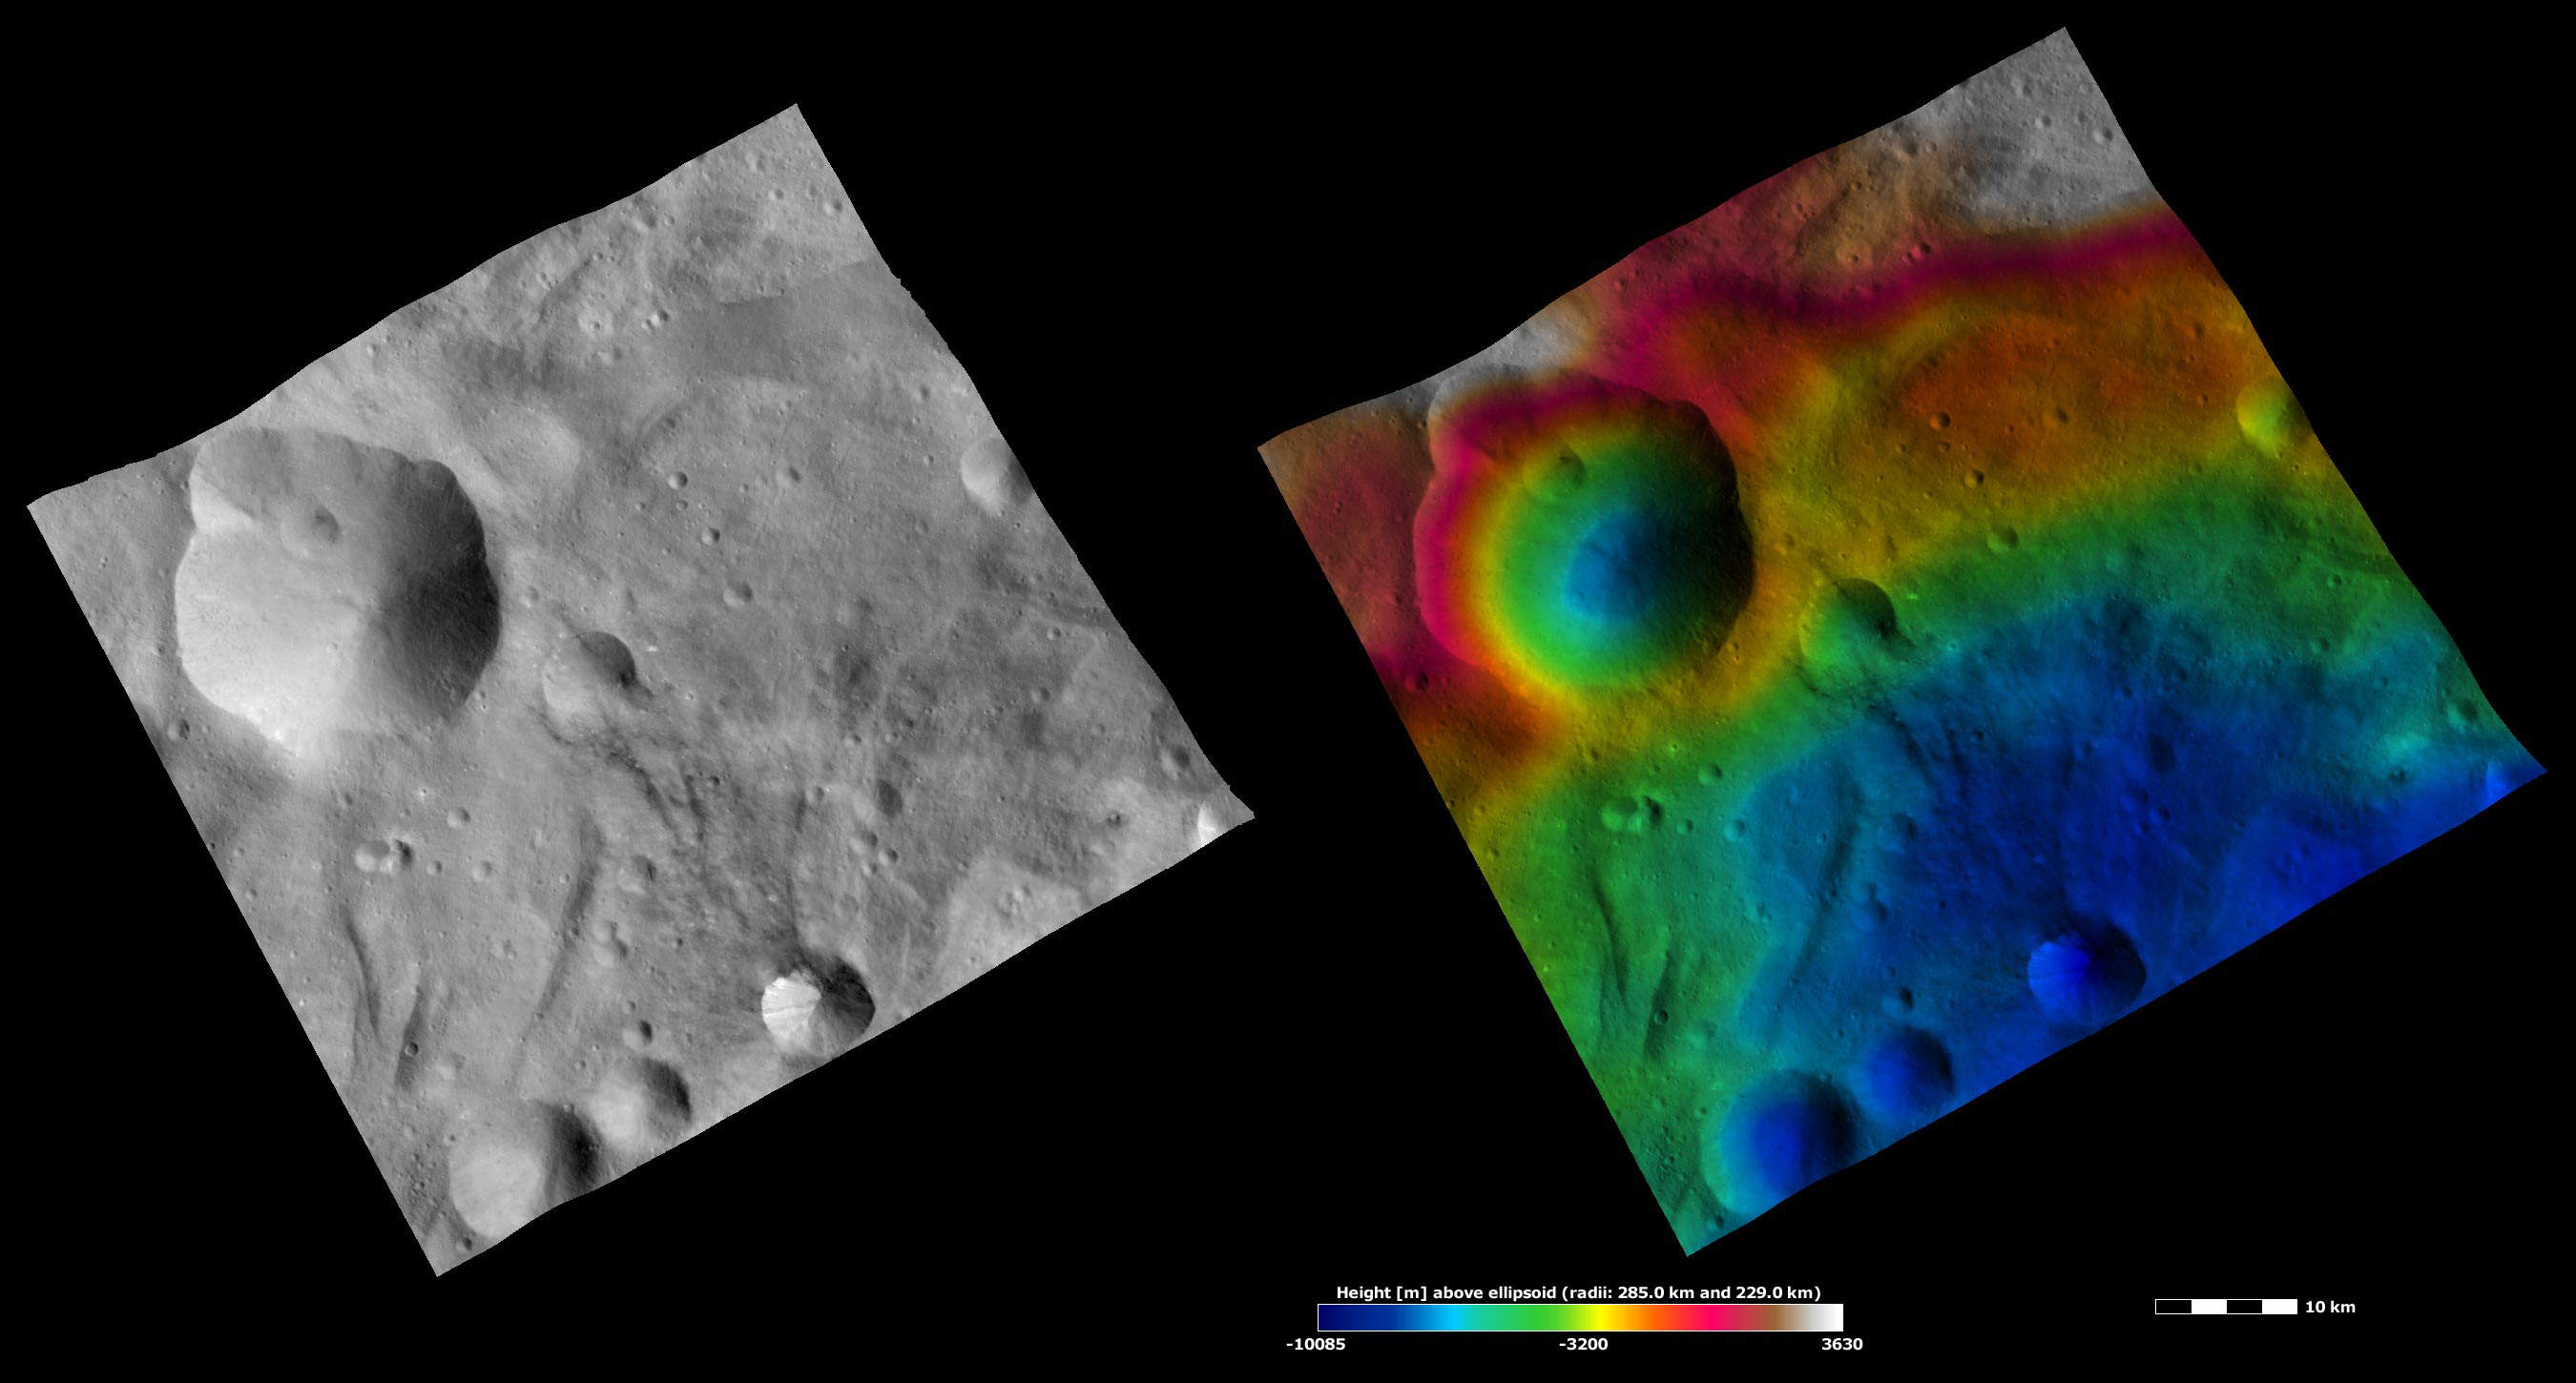

Apparent Brightness and Topography Images of Urbinia and Sossia Craters

The left-hand image is a Dawn FC (framing camera) image, which shows the apparent brightness of Vesta’s surface. The right-hand image is based on this apparent brightness image, which has had a color-coded height representation of the topography overlain onto it. The topography is calculated from a set of images that were observed from different viewing directions, which allows stereo reconstruction. The various colors correspond to the height of the area. The white and red areas in the topography image are the highest areas and the blue areas are the lowest areas. Urbinia crater is the large, irregularly shaped crater in the left corner of the image. Sossia is the middle-sized crater, containing dark material, in the center of the bottom right edge of the image. The irregular shape of Urbinia crater is probably due to a number of smaller craters being formed on its rim. Then these smaller craters and the rim of Urbinia merge together, probably due to the mass movement of material towards the center of Urbinia. From the topography image it can be seen that the lowest point in Urbinia (shaded blue) is offset from the center of the crater. This could be due to the fact that Urbinia formed on a slope. This slope is shaded from red to green in the top part of the topography image. The apparent brightness image shows that there is much more distinctive bright and dark material in Sossia crater than in Urbinia crater.

These images are located in Vesta’s Urbinia quadrangle, in Vesta’s southern hemisphere. NASA’s Dawn spacecraft obtained the apparent brightness image with its framing camera on Oct. 13, 2011. This image was taken through the camera’s clear filter. The distance to the surface of Vesta is 700 kilometers (435 miles) and the image has a resolution of about 70 meters (230 feet) per pixel. This image was acquired during the HAMO (high-altitude mapping orbit) phase of the mission. These images are lambert-azimuthal map projected.

The Dawn mission to Vesta and Ceres is managed by NASA’s Jet Propulsion Laboratory, a division of the California Institute of Technology in Pasadena, for NASA’s Science Mission Directorate, Washington D.C. UCLA is responsible for overall Dawn mission science. The Dawn framing cameras have been developed and built under the leadership of the Max Planck Institute for Solar System Research, Katlenburg-Lindau, Germany, with significant contributions by DLR German Aerospace Center, Institute of Planetary Research, Berlin, and in coordination with the Institute of Computer and Communication Network Engineering, Braunschweig. The framing camera project is funded by the Max Planck Society, DLR, and NASA/JPL.

Credit: NASA/JPL-Caltech/UCLA/MPS/DLR/IDA